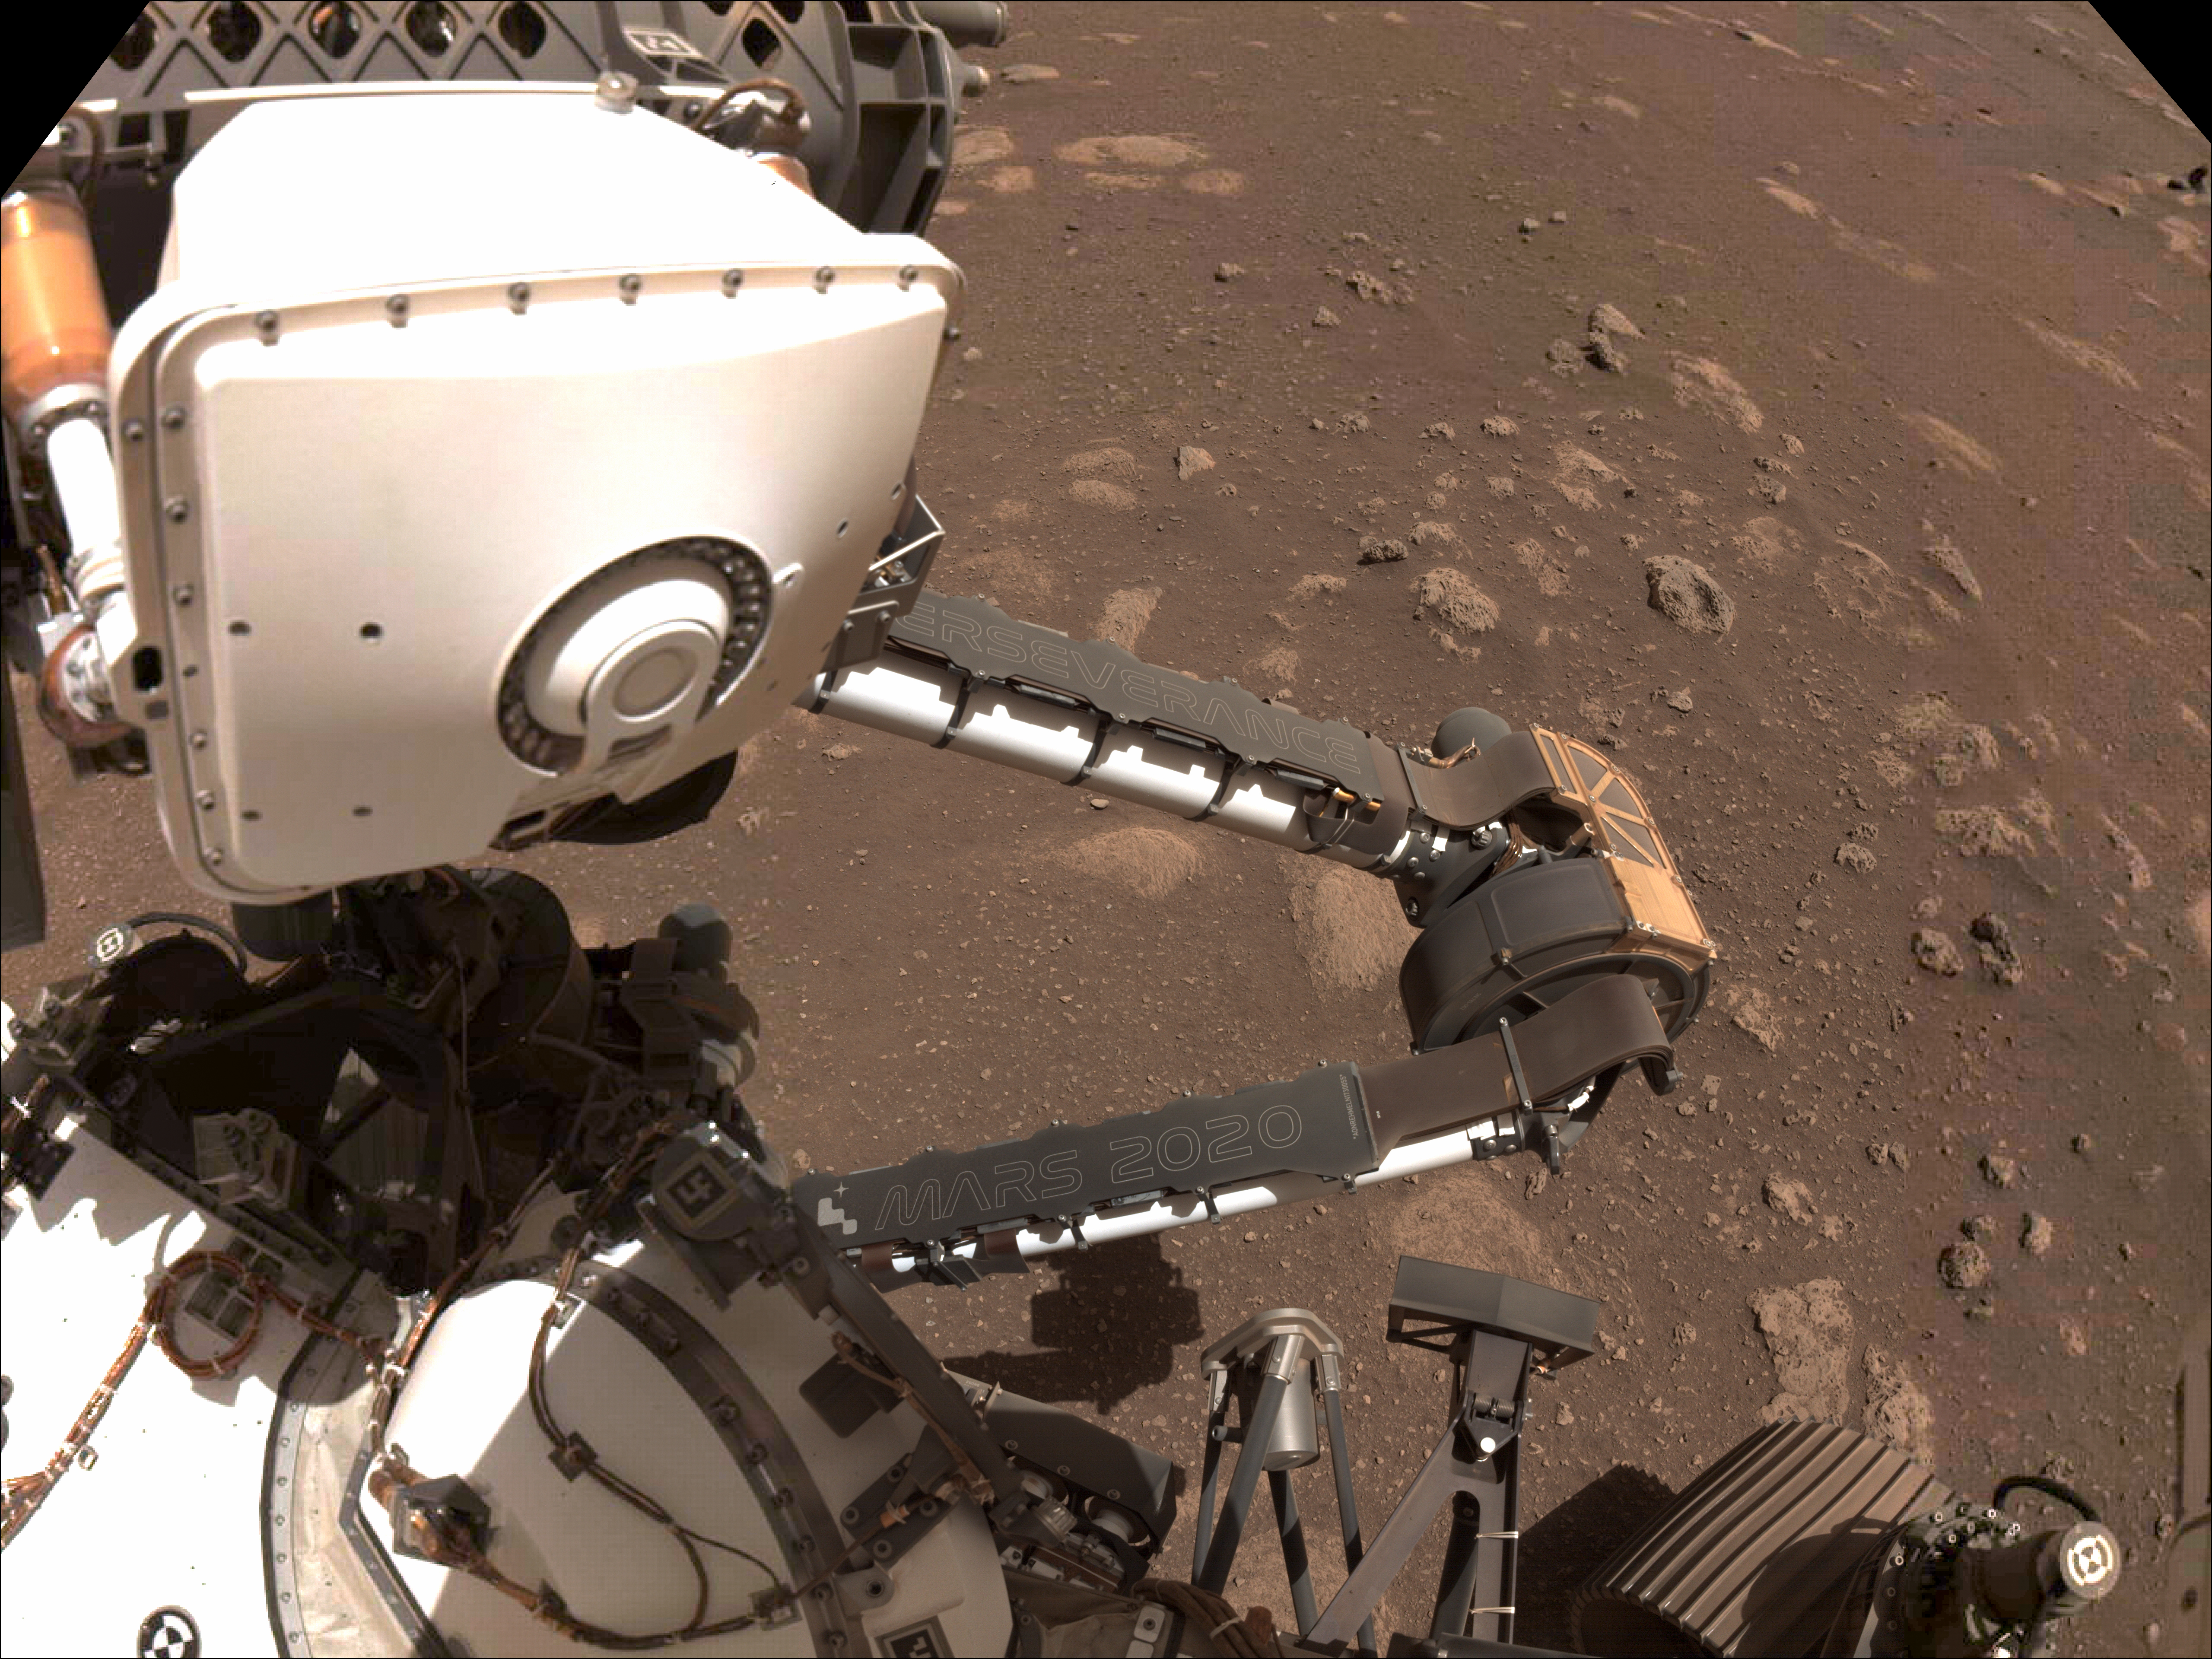

Perseverance Shows Off its Nameplates

Two name plates mounted on the Mars Perseverance rover’s robotic arm are visible in this composite image, made from photos taken by the rover’s left Navcam on Sol 12 of its mission (March 2, 2021). The rover’s name, “Perseverance,” is inscribed on the plate attached to its forearm, and the mission name, “Mars 2020,” is shown on its upper arm. Running vertically along the right side of the mission name plate is a string of 17 letters and numbers. These characters form a unique product identification number (PIN) similar to the Vehicle Identification Number (VIN) on vehicles on Earth, but signifying that this is an off-road vehicle. Issued in part by the Society of Automotive Engineers, a PIN or VIN number provides a unique vehicle identifier, while encoding information about the vehicle’s characteristics and manufacture. Perseverance’s PIN can be decoded to reveal clues about its destination, mission objective and power source.

NASA’s Jet Propulsion Laboratory in Southern California built and manages operations of the Mars 2020 Perseverance rover for NASA.

Credit: NASA/JPL-Caltech